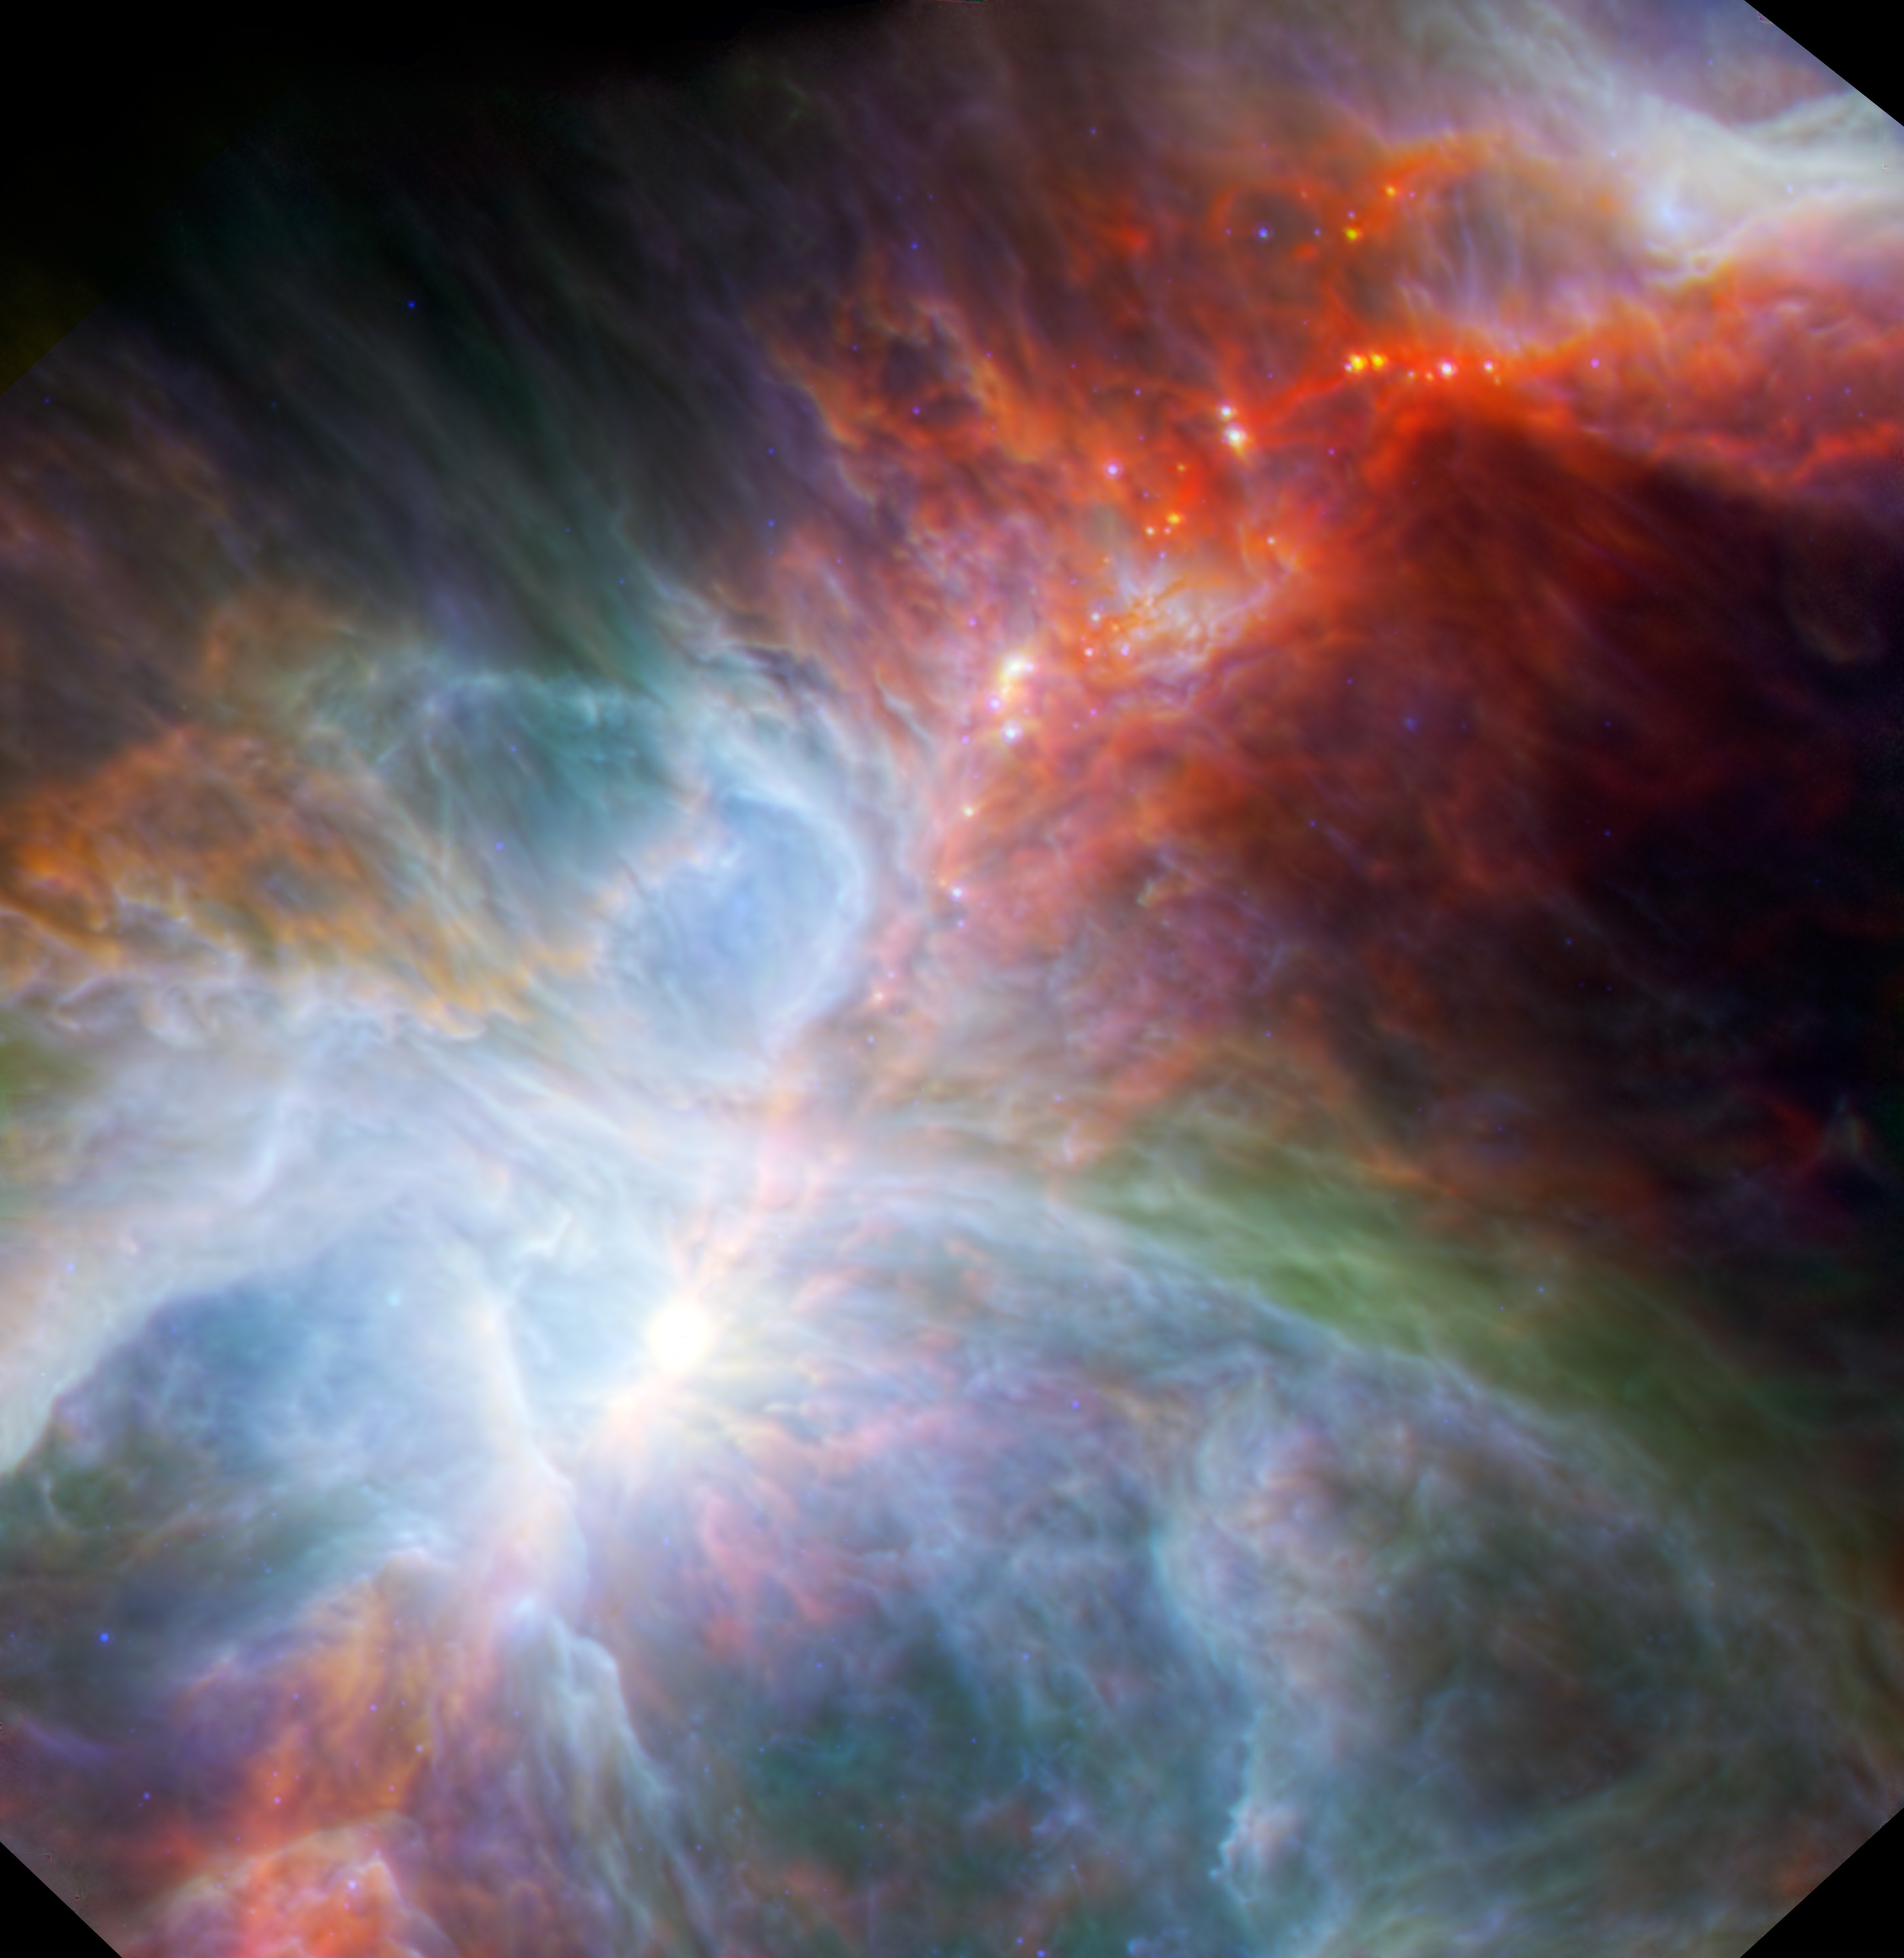

Orion’s Rainbow of Infrared Light

This new view of the Orion nebula highlights fledgling stars hidden in the gas and clouds. It shows infrared observations taken by NASA’s Spitzer Space Telescope and the European Space Agency’s Herschel mission, in which NASA plays an important role.

A star forms as a clump of this gas and dust collapses, creating a warm glob of material fed by an encircling disk. These dusty envelopes glow brightest at longer wavelengths, appearing as red dots in this image. In several hundred thousand years, some of the forming stars will accrete enough material to trigger nuclear fusion at their cores and then blaze into stardom.

The nebula is found below the three belt stars in the famous constellation of Orion the Hunter, which appears at night in northern latitudes during fall and then throughout winter. At a distance of around 1,500 light-years away from Earth, the nebula cannot quite be seen with the naked eye. Binoculars or a small telescope, however, are all it takes to get a good look in visible light at this stellar factory.

Spitzer is designed to see shorter infrared wavelengths than Herschel. By combining their observations, astronomers get a more complete picture of star formation. The colors in this image relate to the different wavelengths of light, and to the temperature of material, mostly dust, in this region of Orion. Data from Spitzer show warmer objects in blue, with progressively cooler dust appearing green and red in the Herschel datasets. The more evolved, hotter embryonic stars thus appear in blue.

The combined data traces the interplay of the bright, young stars with the cold and dusty surrounding clouds. A red garland of cool gas also notably runs through the Trapezium, the intensely bright region that is home to four humungous blue-white stars, and up into the rich star field.

Infrared data at wavelengths of 8.0 and 24 microns from Spitzer are rendered in blue. Herschel data with wavelengths of 70 and 160 microns are represented in green and red, respectively.

Herschel is a European Space Agency cornerstone mission, with science instruments provided by consortia of European institutes and with important participation by NASA. NASA’s Herschel Project Office is based at NASA’s Jet Propulsion Laboratory. JPL contributed mission-enabling technology for two of Herschel’s three science instruments. The NASA Herschel Science Center, part of the Infrared Processing and Analysis Center at the California Institute of Technology in Pasadena, supports the United States astronomical community. Caltech manages JPL for NASA.

Credit: NASA/ESA/JPL-Caltech/IRAM